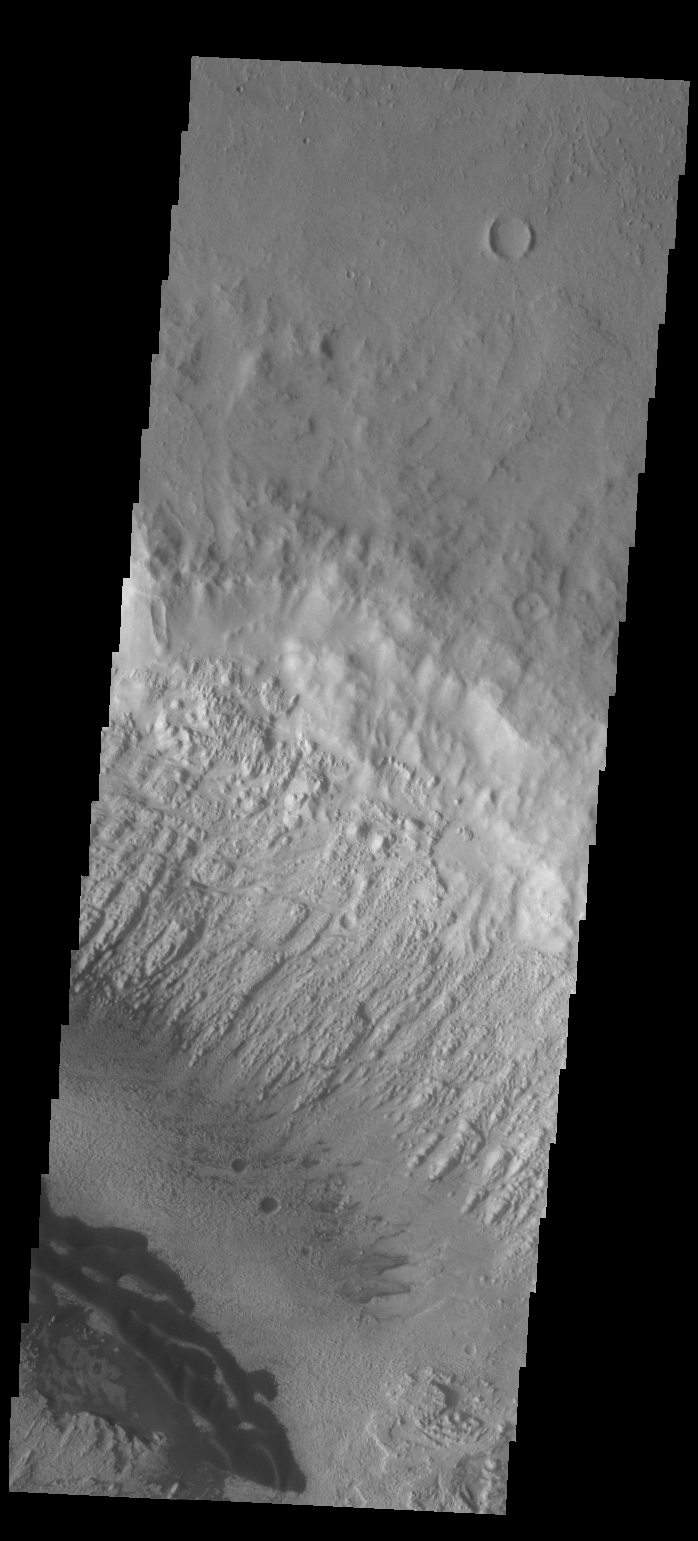

Danielson Crater Dunes

Today’s VIS image shows some the sand dunes on the floor of Danielson Crater.

Credit: NASA/JPL/ASU